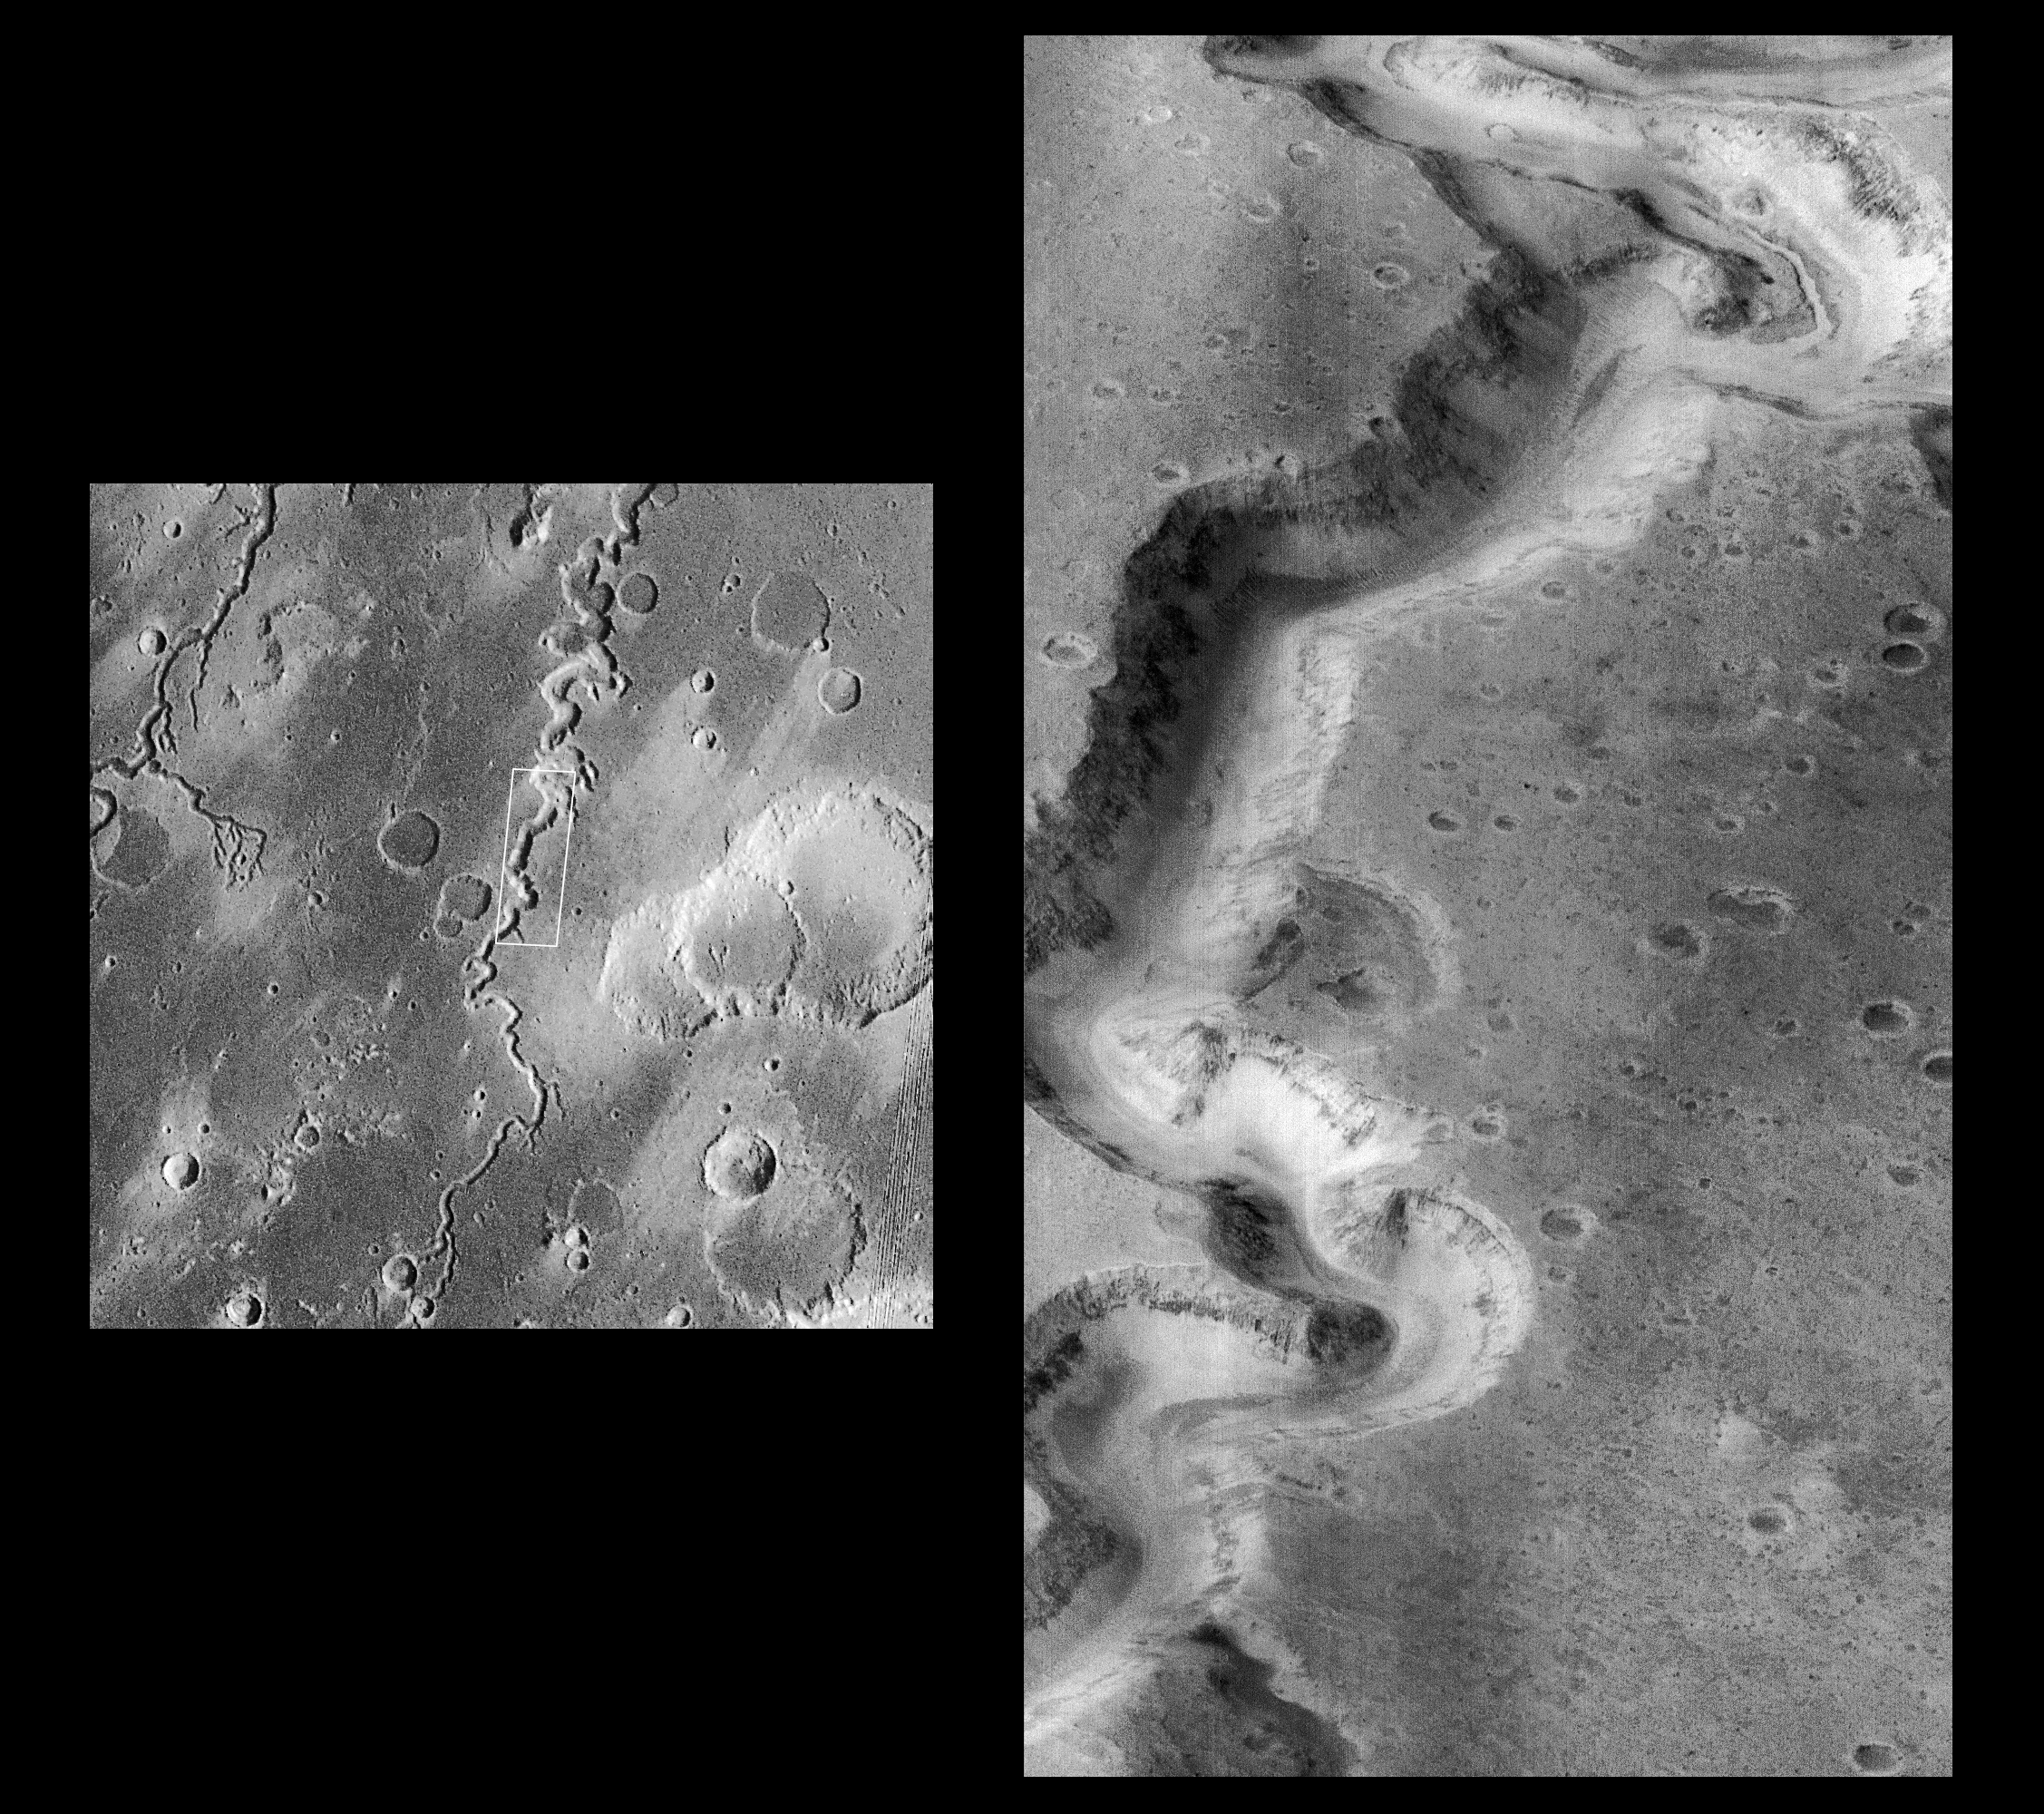

Nanedi Vallis: Sustained Water FLow?

This picture of a canyon on the Martian surface was obtained a few minutes after 10 PM PST, January 8, 1998 by the Mars Orbiter Camera (MOC), during the 87th orbit around Mars of the Mars Global Surveyor spacecraft. It shows the canyon of Nanedi Vallis, one of the Martian valley systems cutting through cratered plains in the Xanthe Terra region of Mars. The picture covers an area 9.8 km by 18.5 km (6.1 mi by 11.5 mi), and features as small as 12 m (39 ft) can be seen. The canyon is about 2.5 km (1.6 mi) wide. Rocky outcrops are found along the upper canyon walls; weathered debris is found on the lower canyon slopes and along the canyon floor. The origin of this canyon is enigmatic: some features, such as terraces within the canyon (as seen near the top of the frame) and the small 200 m (660 ft) wide channel (also seen near the top of the frame) suggest continual fluid flow and downcutting. Other features, such as the lack of a contributing pattern of smaller channels on the surface surrounding the canyon, box-headed tributaries, and the size and tightness of the apparent meanders (as seen, for example, in the Viking image 897A32, left), suggest formation by collapse. It is likely that both continual flow and collapse have been responsible for the canyon as it now appears. Further observations, especially in areas west of the present image, will be used to help separate the relative effects of these and other potential formation and modification processes.

Malin Space Science Systems (MSSS) and the California Institute of Technology built the MOC using spare hardware from the Mars Observer mission. MSSS operates the camera from its facilities in San Diego, CA. The Jet Propulsion Laboratory’s Mars Surveyor Operations Project operates the Mars Global Surveyor spacecraft with its industrial partner, Lockheed Martin Astronautics, from facilities in Pasadena, CA and Denver, CO.

Credit: NASA/JPL/Malin Space Science Systems